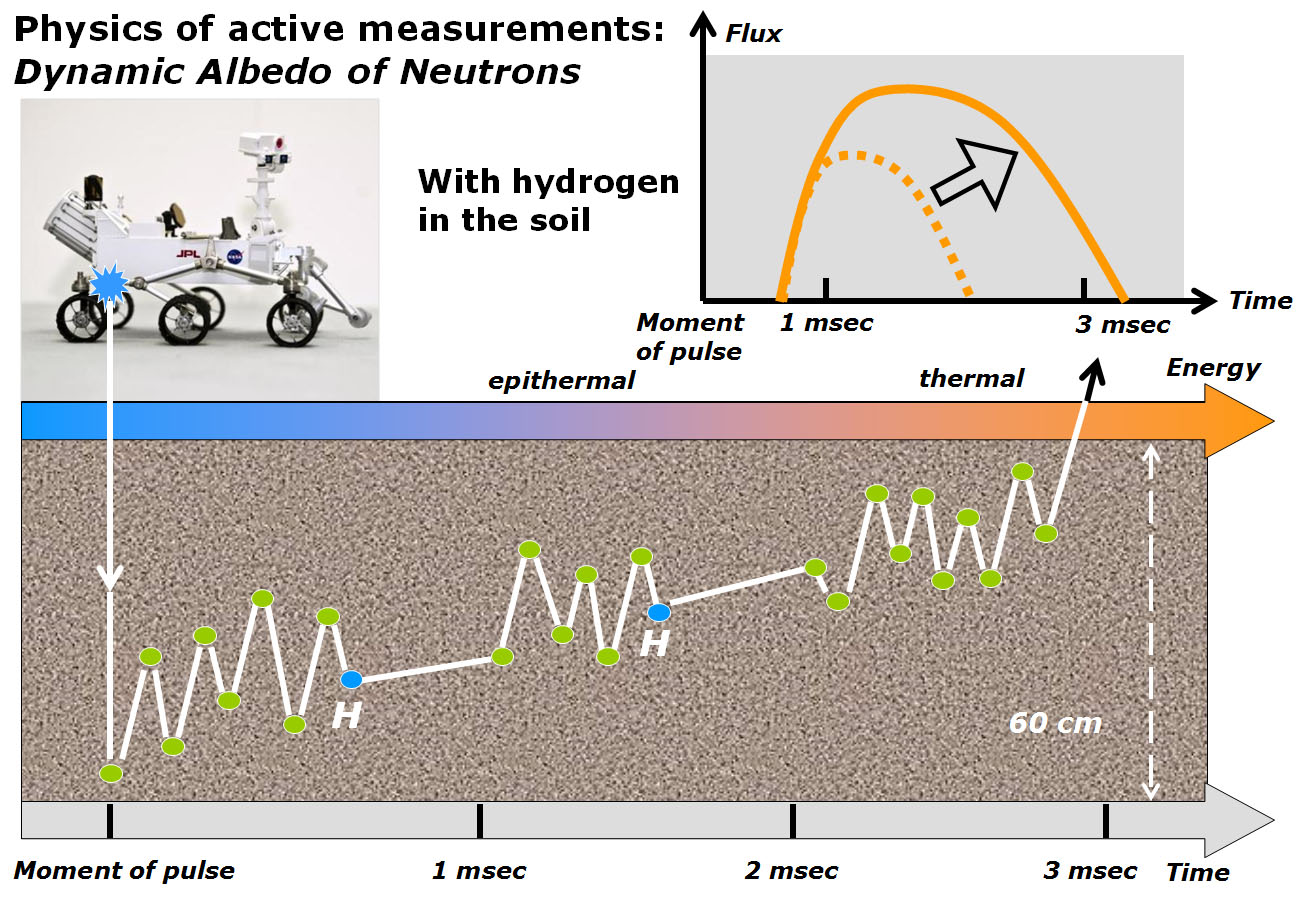

Physics of How DAN on Curiosity Checks for Water, Part 2

This diagram and the one at PIA16916 illustrate how the Dynamic Albedo of Neutrons (DAN) instrument on NASA’s Curiosity Mars rover detects hydrogen in the ground beneath the rover. Detected hydrogen is interpreted as hydroxyl groups or water molecules, such as those bound into the structure of hydrated minerals.

DAN shoots neutrons into the ground and measures the timing and energy levels of neutrons reflected back up. This diagram depicts the case of a neutron that collides with hydrogen atoms before it reaches DAN’s detector. Collisions with hydrogen nuclei — of similar mass to the neutron itself, like two billiard balls — result in a change in energy level and a change in the time interval between when the neutron is emitted by DAN’s neutron generator and when it reaches DAN’s detector, compared with neutrons that do not collide with hydrogen, as in the companion diagram.

Russia’s Space Research Institute, in Moscow, developed the DAN instrument in close cooperation with the N.L. Dukhov All-Russia Research Institute, Moscow, and the Joint Institute of Nuclear Research, Dubna.

NASA’s Jet Propulsion Laboratory, a division of the California Institute of Technology, Pasadena, manages the Mars Science Laboratory Project for NASA’s Science Mission Directorate, Washington. JPL designed and built the rover.

Credit: NASA/JPL-Caltech/Russian Space Research Institute